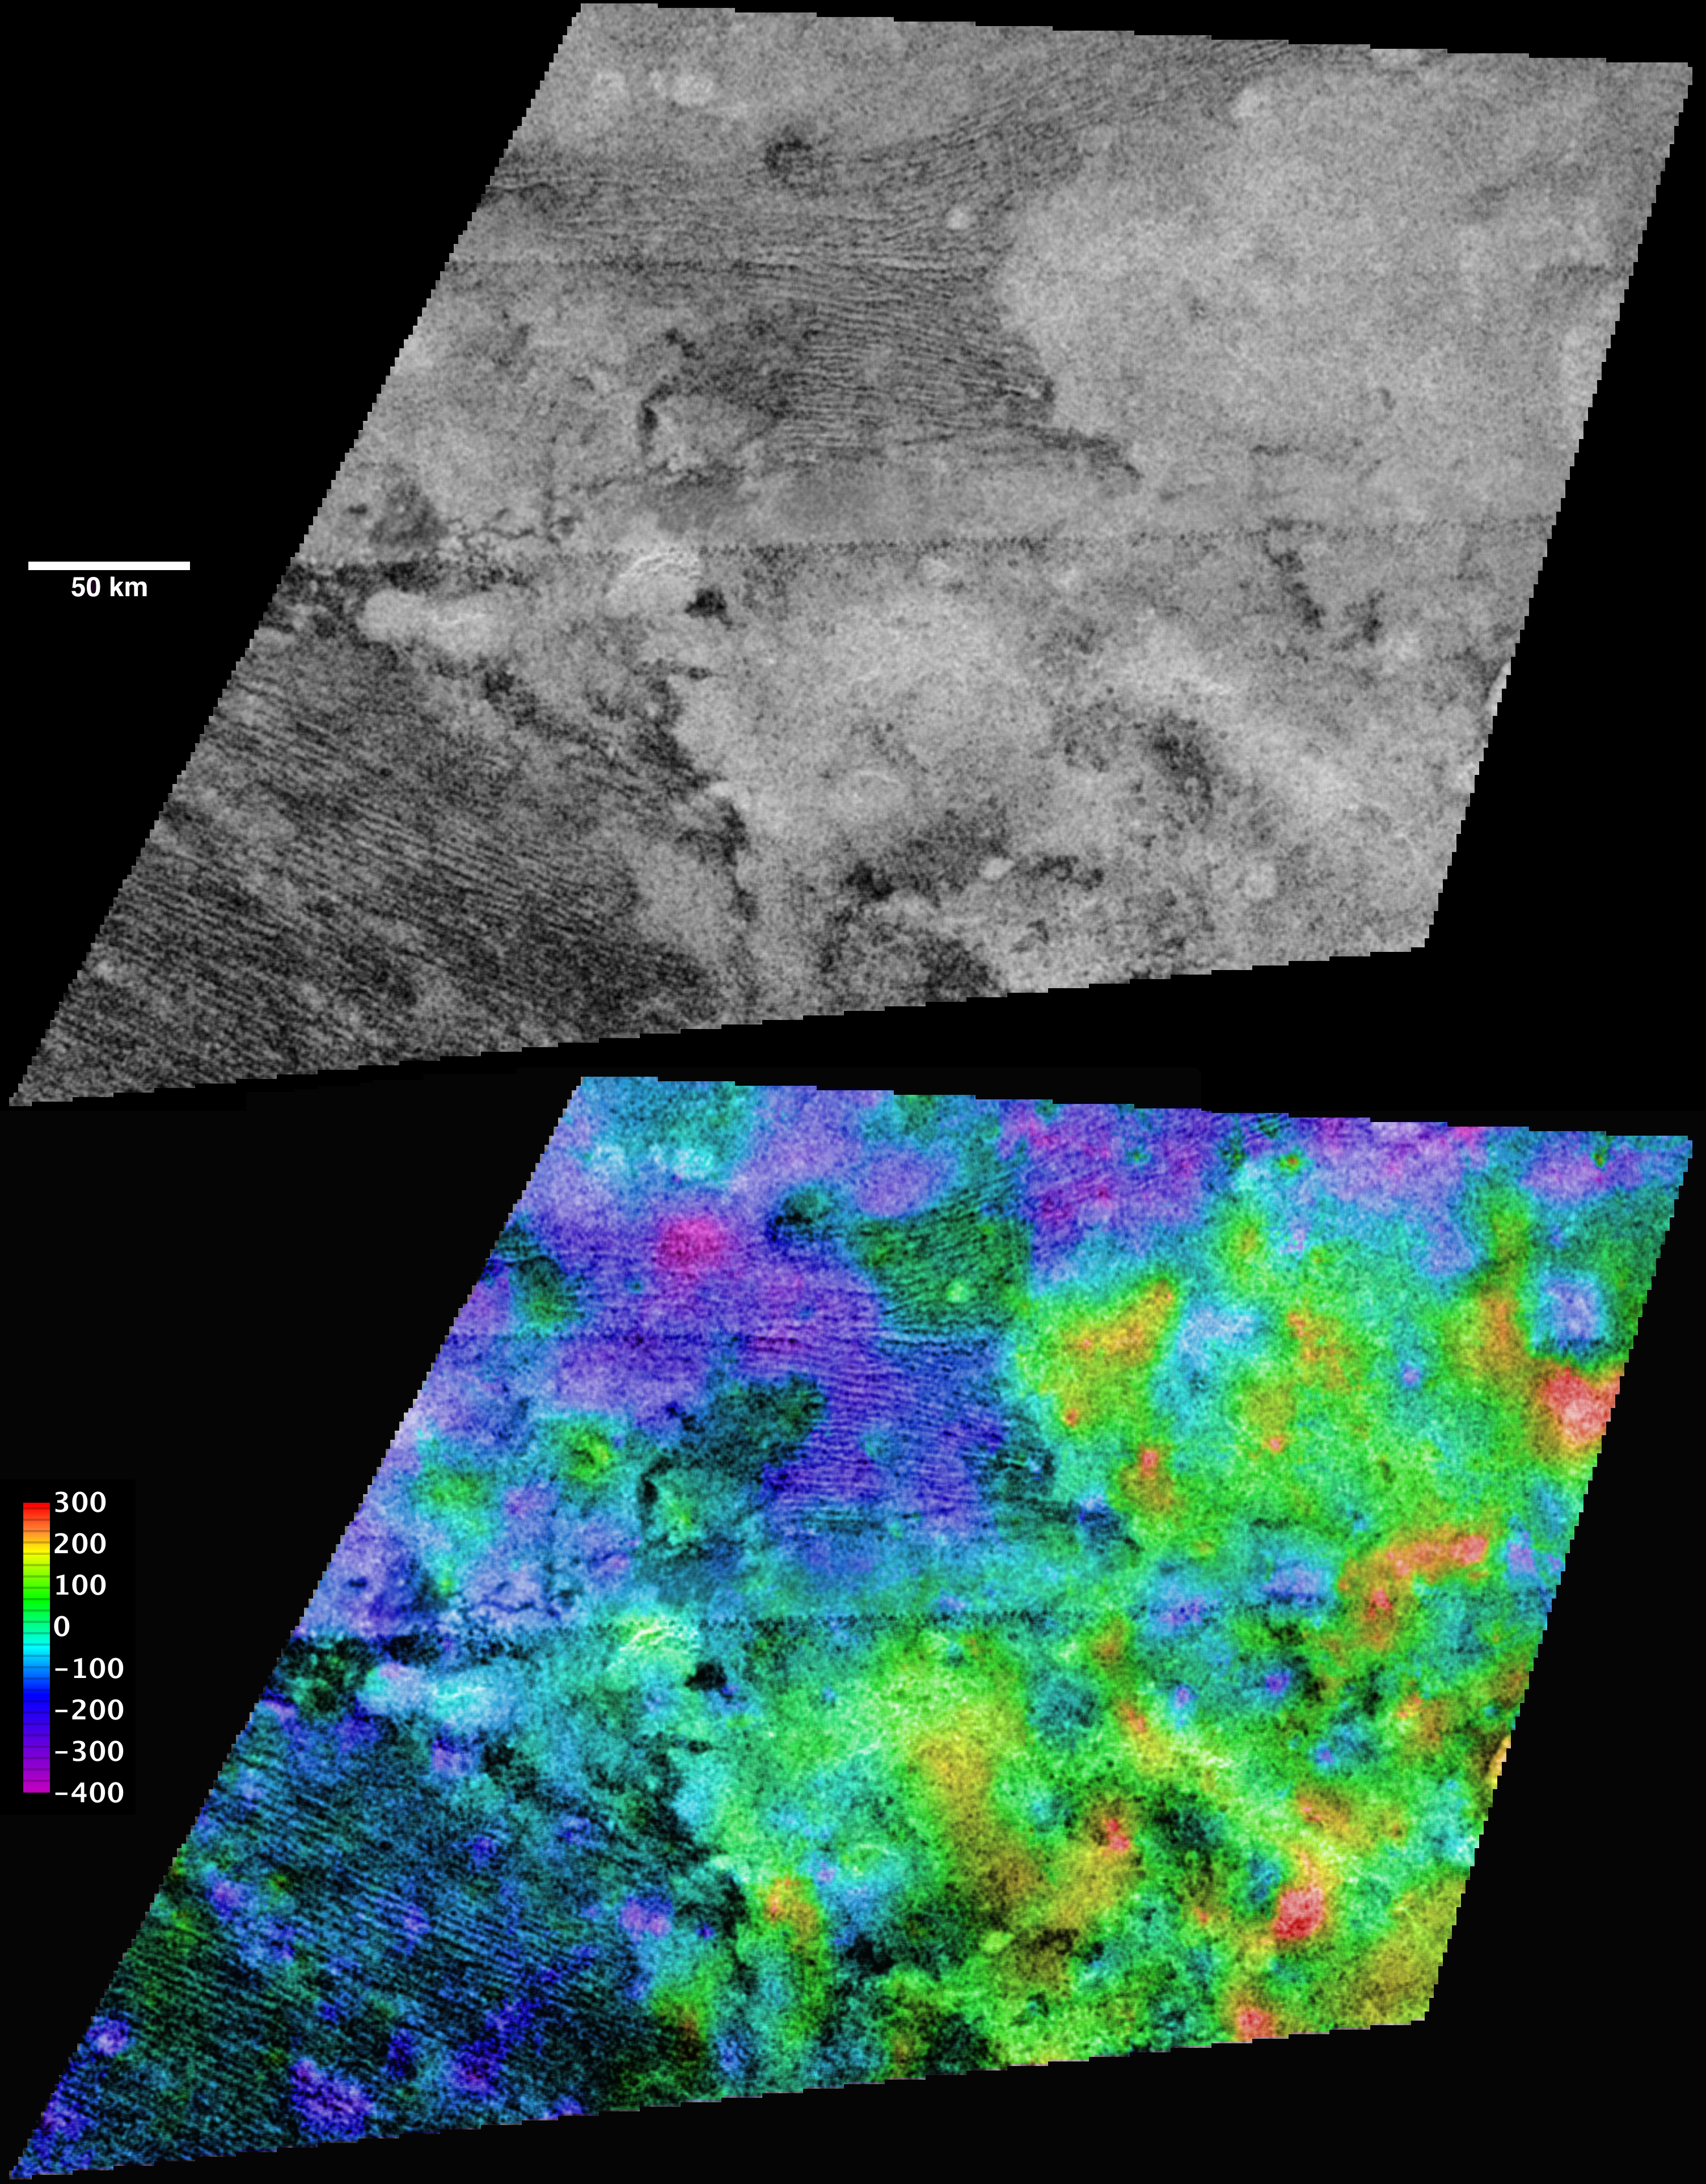

Titan’s “Sand Sea” Belet

Cassini’s radar mapper has obtained stereo views of close to 2 percent of Titan’s surface during 19 flybys over the last five years. The process of making topographic maps from images is just getting started, but the results already reveal some of the diversity of Titan’s geologic features.

These topographic maps show the equatorial “sand sea” called Belet, and include both dark dunes and lighter, dune-free areas. Individual dunes are not resolved but the largest can be measured and have a height of 100 to 150 meters (300 to 500 feet), consistent with past estimates. The light areas are elevated, and it appears that about 200 meters (600 feet) of relief—slightly more than the height of the dunes themselves—is sufficient to stop or divert the dunes.

The region shown here is centered near 9 degrees south latitude, 290 degrees west longitude, and is about 450 kilometers (280 miles) across. The maps are in equirectangular projection with north at the top. The images used for mapping were acquired during flybys on Oct. 28, 2005, and Dec. 12, 2006 (known as T8 and T21). The T8 image is shown in black and white at the top. It has a pixel spacing of 351 meters (about 1,200 feet). Below, the same image is shown with color coding to indicate elevations, as shown by the color bar at left. The total range of relief from purple (low) to red (high) is 700 meters (about 2,300 feet). Zero elevation corresponds to a distance of 2,575 kilometers (1,600 miles) from the center of Titan, which is approximately the average radius of the satellite.

The Cassini-Huygens mission is a cooperative project of NASA, the European Space Agency and the Italian Space Agency. NASA’s Jet Propulsion Laboratory, a division of the California Institute of Technology in Pasadena, manages the mission for NASA’s Science Mission Directorate, Washington, D.C. The Cassini orbiter was designed, developed and assembled at JPL. The radar instrument was built by JPL and the Italian Space Agency, working with team members from the United States and several European countries.

Credit: NASA/JPL-Caltech/ASI/USGS